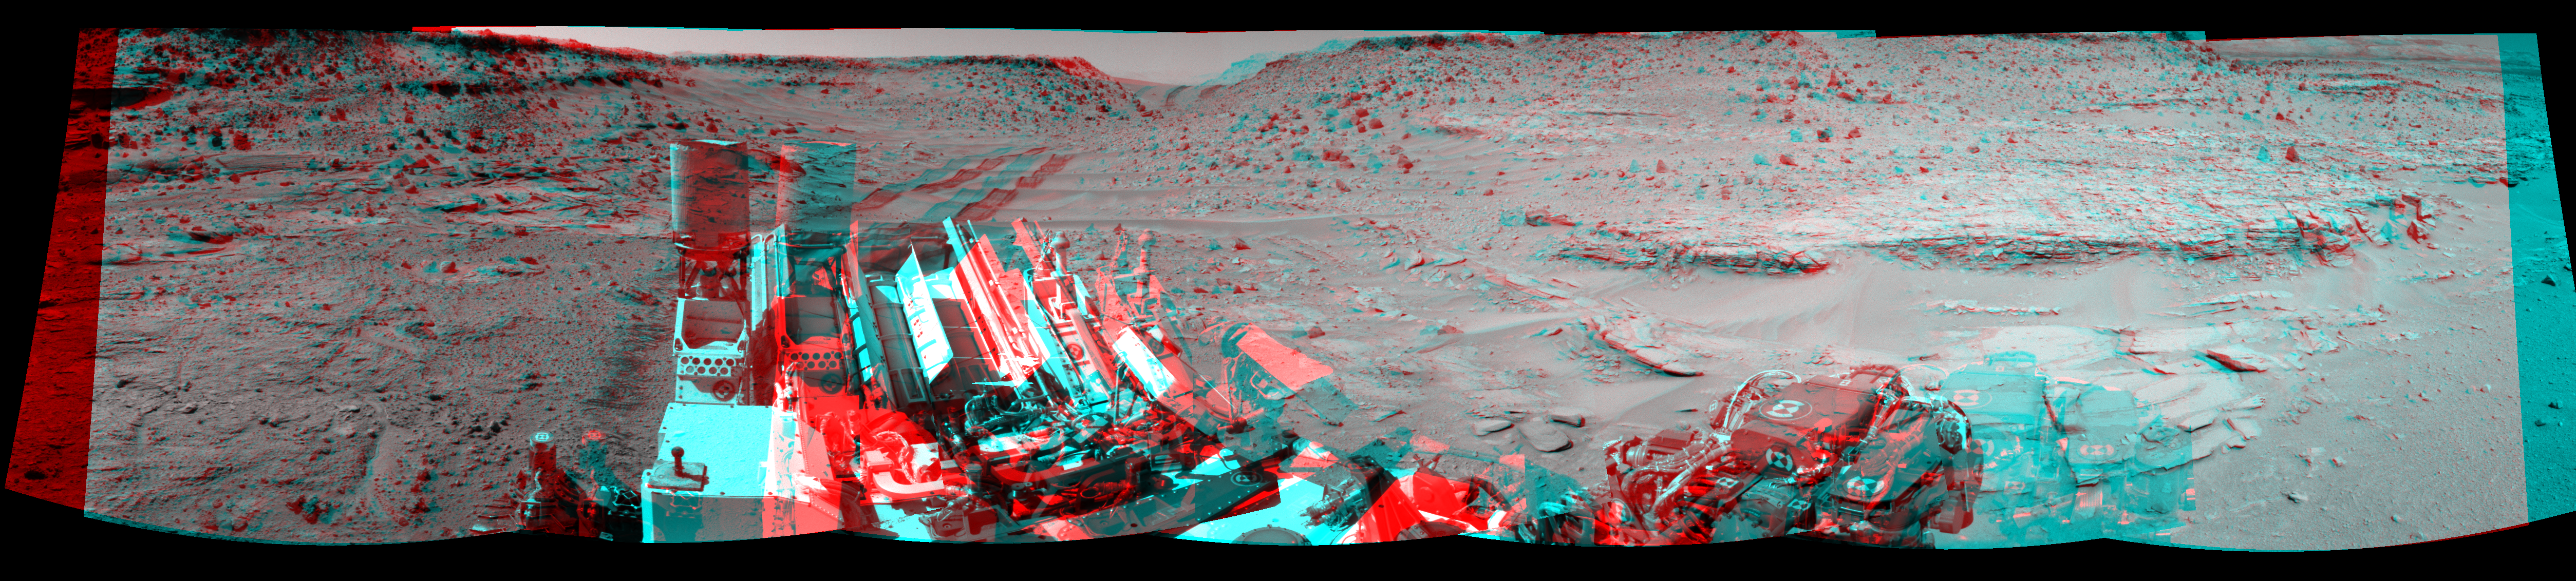

Panoramic View From West of ‘Dingo Gap’ (Stereo)

This stereo scene looking back at where Curiosity crossed a dune at “Dingo Gap” combines several exposures taken by the Navigation Camera (Navcam) high on the rover’s mast. It appears three dimensional when viewed through red-blue glasses with the red lens on the left.

The panorama is centered toward the east and spans about 225 degrees, from north-northwest at the left to west-southwest at the right. For scale, the distance between Curiosity’s parallel wheel tracks is about 9 feet (2.7 meters). The panorama is presented here as a cylindrical-perspective projection.

The component images were taken during the 539th Martian day, or sol, of the rover’s work on Mars (Feb. 10, 2014) from a location reached by a drive the preceding sol. Curiosity crossed the dune at Dingo Gap, near the middle of the horizon of this scene, on Sol 535 (Feb. 6, 2014). The dune is about 3 feet (1 meter) tall.

The high-mounted cylinder on the rear part of the vehicle is the rover’s UHF (ultrahigh frequency) antenna. The set of disks mounted below it is part of the calibration target for Curiosity’s Chemistry and Camera (ChemCam) instrument. The ball-on-a-stick device in the foreground is the calibration target, including a sundial, for Curiosity’s Mast Camera (Mastcam). To the right of the UHF antenna in this image are the radiator fins for Curiosity’s power supply, a radioisotope thermoelectric generator.

NASA’s Jet Propulsion Laboratory, a division of the California Institute of Technology, Pasadena, manages the Mars Science Laboratory Project for NASA’s Science Mission Directorate, Washington. JPL designed and built the project’s Curiosity rover and the rover’s Navcam.

Credit: NASA/JPL-Caltech